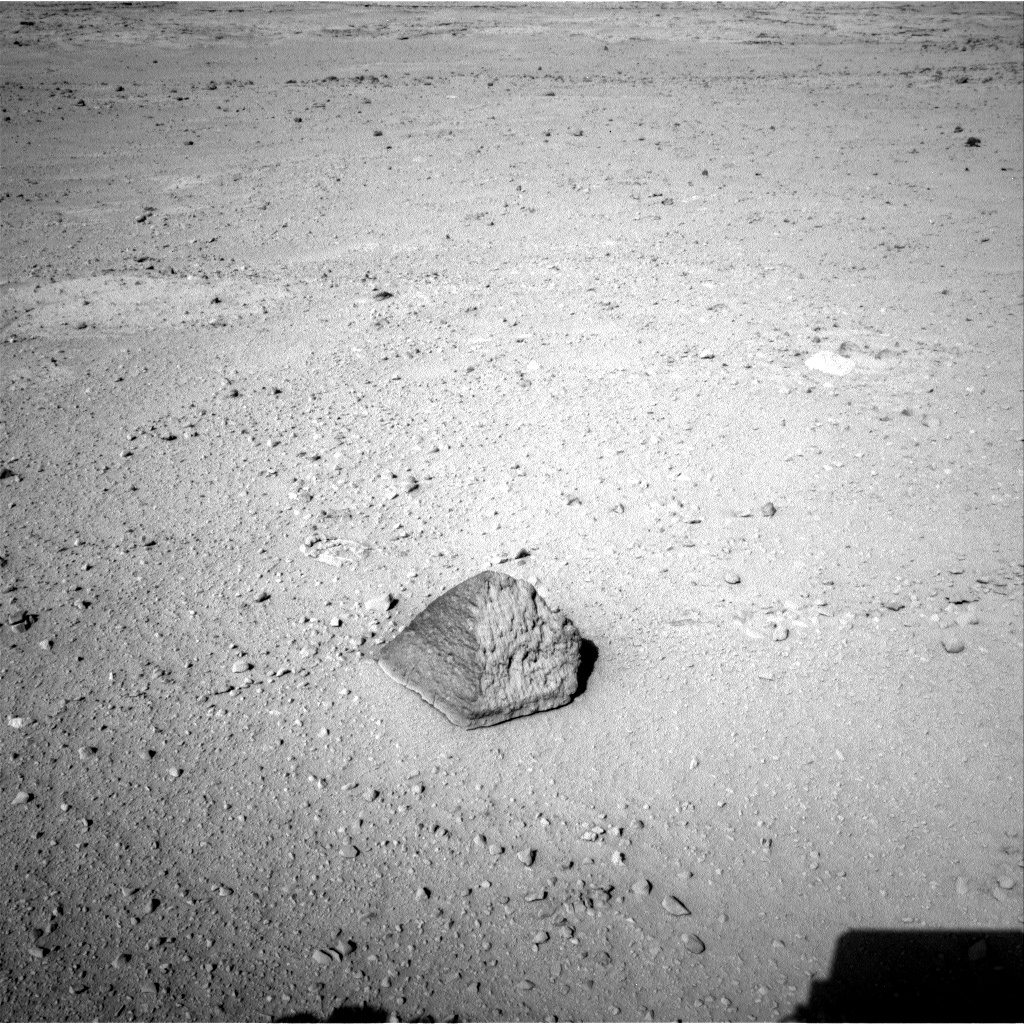

‘Jake Matijevic’ Contact Target for Curiosity

The drive by NASA’s Mars rover Curiosity during the mission’s 43rd Martian day, or sol, (Sept. 19, 2012) ended with this rock about 8 feet (2.5 meters) in front of the rover. The rock is about 10 inches (25 centimeters) tall and 16 inches (40 centimeters) wide. The rover team has assessed it as a suitable target for the first use of Curiosity’s contact instruments on a rock. The image was taken by the left Navigation camera (Navcam) at the end of the drive.

The rock has been named “Jake Matijevic.” This commemorates Jacob Matijevic (1947-2012), who was the surface operations systems chief engineer for the Mars Science Laboratory Project and the project’s Curiosity rover. He was also a leading engineer for all of the previous NASA Mars rovers: Sojourner, Spirit and Opportunity.

Curiosity’s contact instruments are on a turret at the end of the rover’s arm. They are the Alpha Particle X-Ray Spectrometer for reading a target’s elemental composition and the Mars Hand Lens Imager for close-up imaging.

Credit: NASA/JPL-Caltech